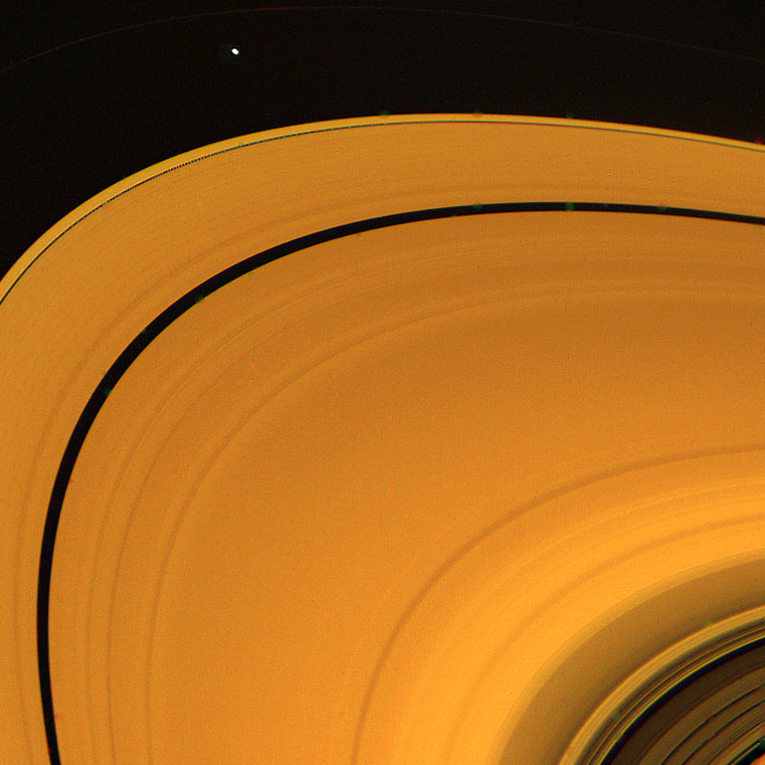

Saturn’s A-Ring

This view of Saturn’s A-ring was obtained Aug. 23, when Voyager 2 was about 2.8 million kilometers (1.7 million miles) from the planet. Green, violet and ultraviolet image of the ring, which images were used to compile this is 15,000 km. (9,300 mi.) wide. Of note here are the Cassini Division, in the extreme lower right corner of this image; the Encke Division, the prominent gap in the A-ring, at upper left; and the inner F-ring shepherding satellite (1980S27), near the top of the frame. The Voyager project is managed for NASA by the Jet Propulsion Laboratory.

Credit: NASA/JPL